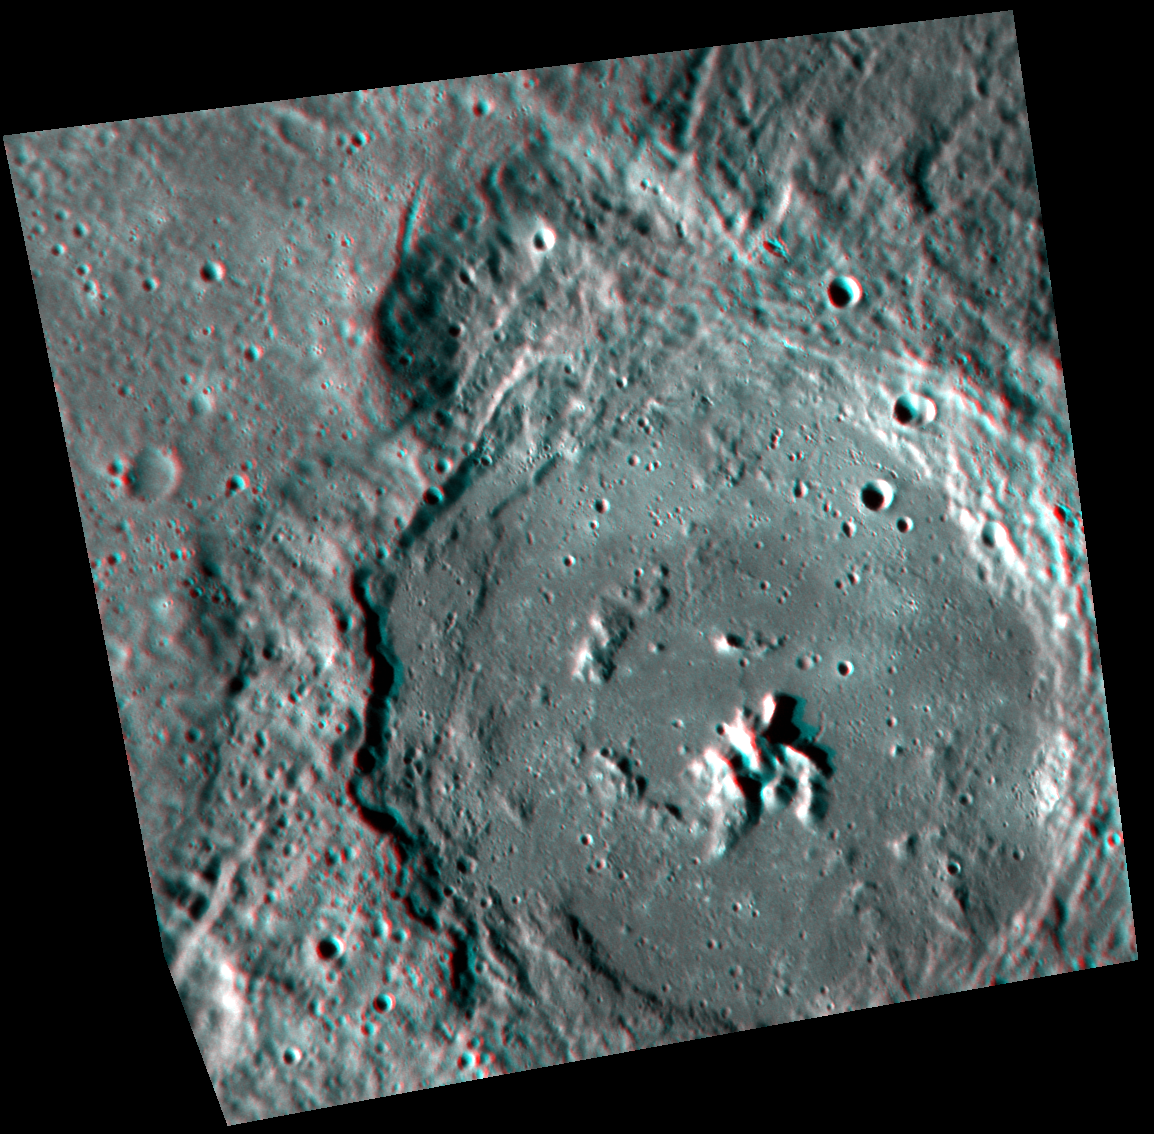

Joplin’s Central Peak

Joplin crater stands out brilliantly in 3D. With red-cyan glasses, you get an amazing view of Joplin’s central peak, which rises around 1 km (0.6 mi.) above the crater floor. This picture has been rotated so that north is toward the bottom to enhance the 3D effect.

This image was acquired as part of MDIS’s high-resolution stereo imaging campaign. Images from the stereo imaging campaign are used in combination with the surface morphology base map or the albedo base map to create high-resolution stereo views of Mercury’s surface, with an average resolution of 200 meters/pixel. Viewing the surface under the same Sun illumination conditions but from two or more viewing angles enables information about the small-scale topography of Mercury’s surface to be obtained.

Date acquired: January 16, 2012
Image Mission Elapsed Time (MET): 235169452, 235423824
Image ID: 1271337, 1283624
Instrument: Narrow Angle Camera (NAC) of the Mercury Dual Imaging System (MDIS)
Center Latitude: -38.87° -39.34°
Center Longitude: 26.48° E 26.44° E
Resolution: 176 meters/pixel 187 meters/pixel
Scale: Joplin crater is 135 km (84 mi) in diameter
Incidence Angle: 75.2° 67.9°
Emission Angle: 21.6° 33.4°
Phase Angle: 80.3° 92.6°

The MESSENGER spacecraft is the first ever to orbit the planet Mercury, and the spacecraft’s seven scientific instruments and radio science investigation are unraveling the history and evolution of the Solar System’s innermost planet. MESSENGER acquired over 150,000 images and extensive other data sets. MESSENGER is capable of continuing orbital operations until early 2015.

For information regarding the use of images, see the MESSENGER image use policy.

Credit: NASA/Johns Hopkins University Applied Physics Laboratory/Carnegie Institution of Washington